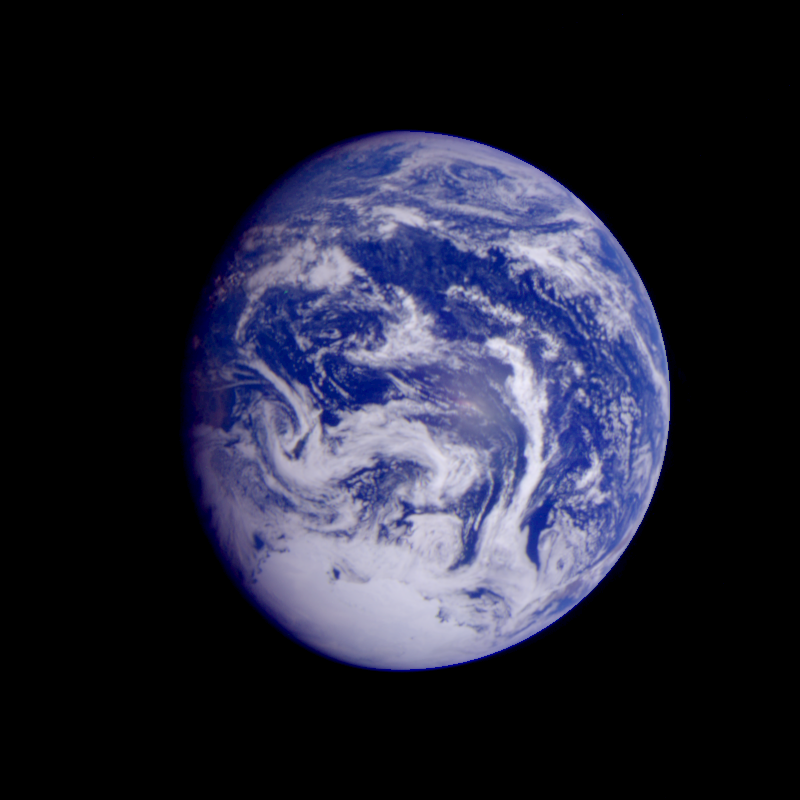

Earth – Pacific Ocean

This color image of the Earth was obtained by the Galileo spacecraft early Dec. 12, 1990, when the spacecraft was about 1.6 million miles from the Earth. The color composite used images taken through the red, green and violet filters. The Pacific Ocean covers virtually all of the visible disk of the Earth in this picture. The glint of the Sun reflected from smooth water is near the center. This is a frame of the Galileo Earth spin movie, a 500-frame time-lapse motion picture showing a 25-hour period of Earths rotation and atmospheric dynamics.

Credit: NASA/JPL